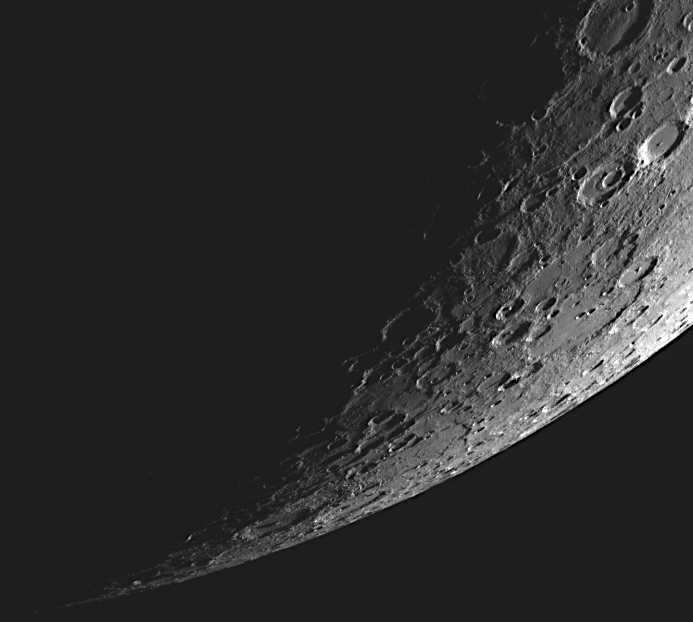

Sliver of a Planet

This dramatic view was captured as the spacecraft’s highly elliptical orbit positioned MESSENGER high above Mercury’s southern hemisphere. The large basin with the smooth floor near the center right portion of the image is Pushkin.

This image was acquired as part of MDIS’s limb imaging campaign. Once per week, MDIS captures images of Mercury’s limb, with an emphasis on imaging the southern hemisphere limb. These limb images provide information about Mercury’s shape and complement measurements of topography made by the Mercury Laser Altimeter (MLA) of Mercury’s northern hemisphere.

The MESSENGER spacecraft is the first ever to orbit the planet Mercury, and the spacecraft’s seven scientific instruments and radio science investigation are unraveling the history and evolution of the Solar System’s innermost planet. Visit the Why Mercury? section of this website to learn more about the key science questions that the MESSENGER mission is addressing. During the one-year primary mission, MDIS is scheduled to acquire more than 75,000 images in support of MESSENGER’s science goals.

Date acquired: August 09, 2011
Image Mission Elapsed Time (MET): 221362822
Image ID: 609826
Instrument: Wide Angle Camera (WAC) of the Mercury Dual Imaging System (MDIS)
WAC filter: 7 (748 nanometers)
Center Latitude: -77.79°
Center Longitude: 300.7° E
Resolution: The surface near the center of the image is approximately 1600 meters/pixel
Scale: Mercury’s radius is 2,440 kilometers (1,520 miles)

These images are from MESSENGER, a NASA Discovery mission to conduct the first orbital study of the innermost planet, Mercury. For information regarding the use of images, see the MESSENGER image use policy.

Credit: NASA/Johns Hopkins University Applied Physics Laboratory/Carnegie Institution of Washington